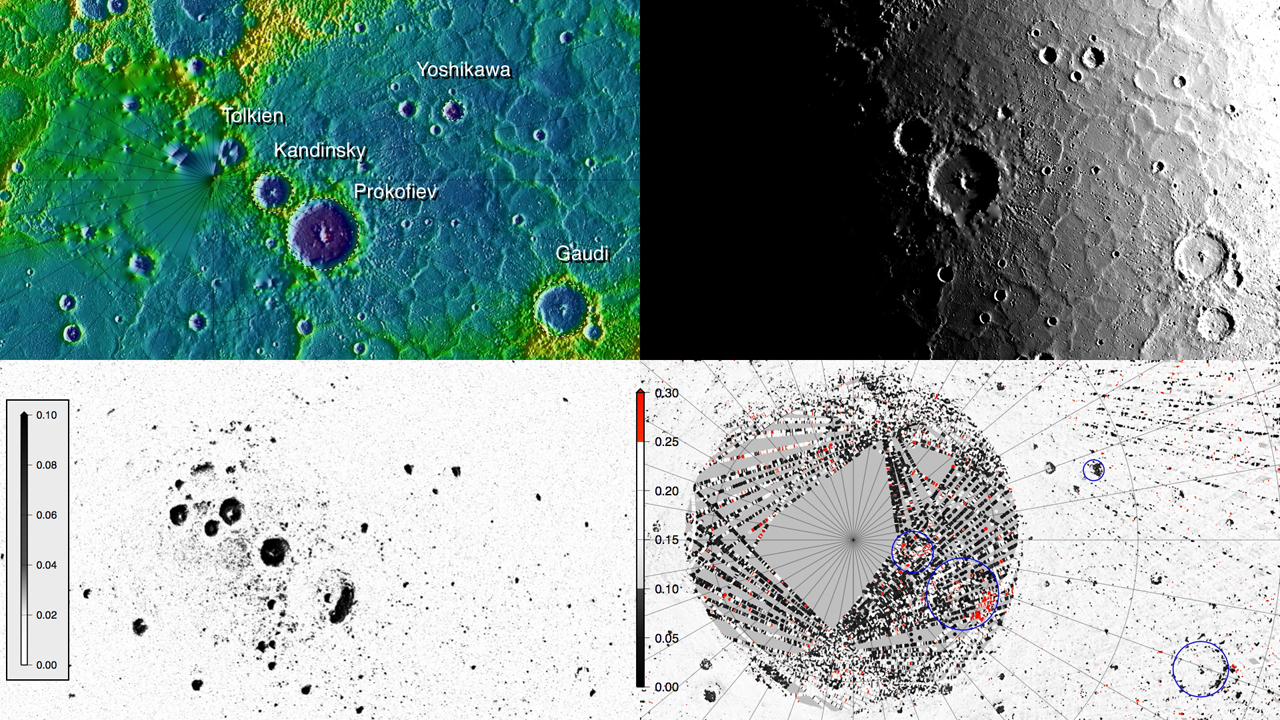

MLA Montage

Montage of MLA topography, solar illumination from topography (selected for maximum illumination of Prokofiev), radar cross-section (inverted scale), and MLA reflectance at 1064 nm. The high optical reflectances on the north-facing interior of Prokofiev, and the close correspondence of MLA-dark and -bright regions with radar-bright areas and models of surface temperature, indicate that the optically bright areas likely coincide with surface exposures of water ice. Optically dark surfaces in other radar-bright areas indicate a surficial layer of darker compounds.

Instrument: Mercury Laser Altimeter (MLA)

The MESSENGER spacecraft is the first ever to orbit the planet Mercury, and the spacecraft’s seven scientific instruments and radio science investigation are unraveling the history and evolution of the Solar System’s innermost planet. Visit the Why Mercury? section of this website to learn more about the key science questions that the MESSENGER mission is addressing. During the one-year primary mission, MDIS acquired 88,746 images and extensive other data sets. MESSENGER is now in a year-long extended mission, during which plans call for the acquisition of more than 80,000 additional images to support MESSENGER’s science goals.

For information regarding the use of images, see the MESSENGER image use policy.

Credit: NASA/Johns Hopkins University Applied Physics Laboratory/Carnegie Institution of Washington